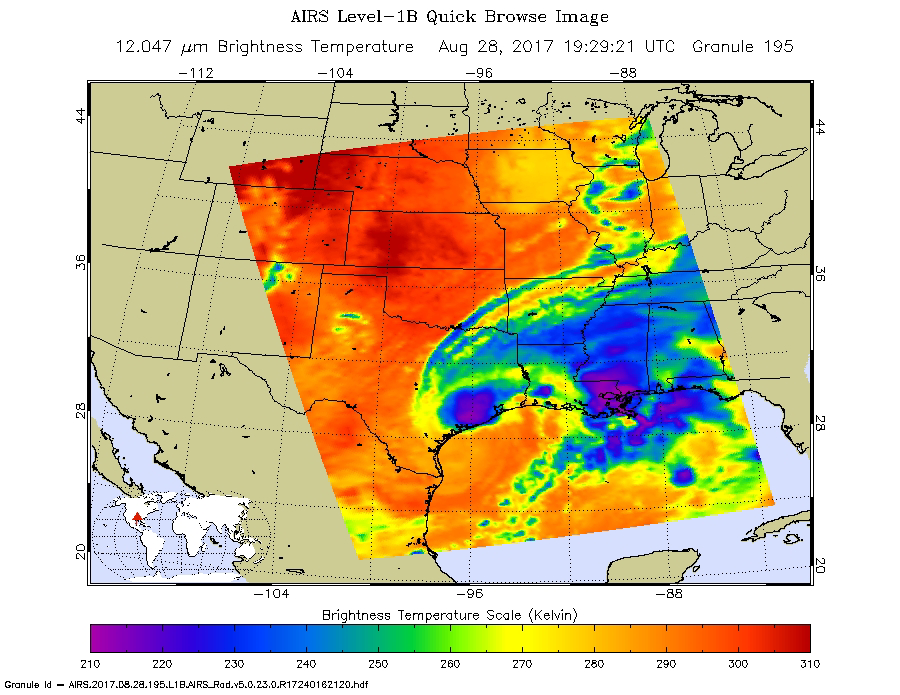

Tropical Storm Harvey Parked Over Southeast Texas Shown by Latest NASA AIRS Image

The latest infrared image from NASA’s Atmospheric Infrared Sounder (AIRS) instrument aboard NASA’s Aqua satellite illustrates the growing flood threat from now Tropical Storm Harvey. In the false-color image, acquired at 2:29 p.m. CDT (19:29 UTC) on Aug. 28, 2017, a large area of dark blue and purple centered along the southeastern Texas coast denotes the coldest cloud top temperatures and strongest thunderstorms. A second area of intense precipitation is visible over southeastern Louisiana. Harvey has reemerged over the Gulf of Mexico, but the National Hurricane Center forecasts only a small amount of strengthening before the storm moves slowly north and inland again.

About AIRS
The Atmospheric Infrared Sounder, AIRS, in conjunction with the Advanced Microwave Sounding Unit, AMSU, senses emitted infrared and microwave radiation from Earth to provide a three-dimensional look at Earth’s weather and climate. Working in tandem, the two instruments make simultaneous observations all the way down to Earth’s surface, even in the presence of heavy clouds. With more than 2,000 channels sensing different regions of the atmosphere, the system creates a global, three-dimensional map of atmospheric temperature and humidity, cloud amounts and heights, greenhouse gas concentrations, and many other atmospheric phenomena. Launched into Earth orbit in 2002, the AIRS and AMSU instruments fly onboard NASA’s Aqua spacecraft and are managed by NASA’s Jet Propulsion Laboratory in Pasadena, California, under contract to NASA. JPL is a division of the California Institute of Technology in Pasadena.

Credit: NASA/JPL-Caltech